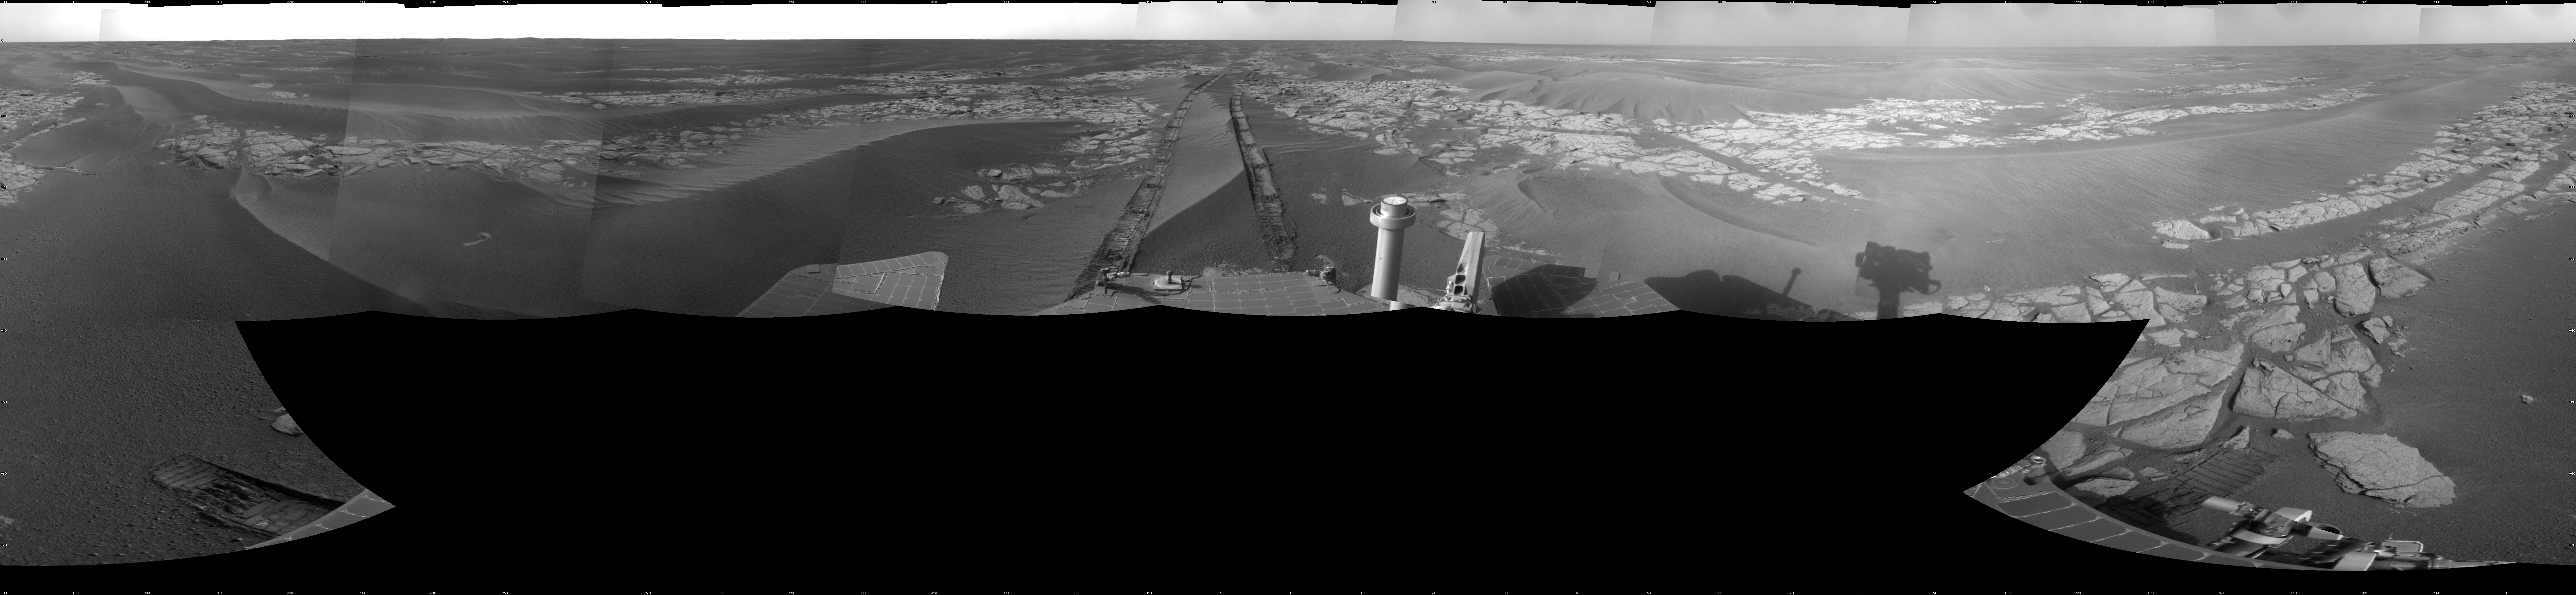

Opportunity’s View After Long Drive on Sol 1770

NASA’s Mars Exploration Rover Opportunity used its navigation camera to take the images combined into this full-circle view of the rover’s surroundings just after driving 104 meters (341 feet) on the 1,770th Martian day, or sol, of Opportunity’s surface mission (January 15, 2009).

Tracks from the drive extend northward across dark-toned sand ripples and light-toned patches of exposed bedrock in the Meridiani Planum region of Mars. For scale, the distance between the parallel wheel tracks is about 1 meter (about 40 inches).

Prior to the Sol 1770 drive, Opportunity had driven less than a meter since Sol 1713 (November 17, 2008), while it used the tools on its robotic arm first to examine a meteorite called “Santorini” during weeks of restricted communication while the sun was nearly in line between Mars and Earth, then to examine bedrock and soil targets near Santorini.

The rover’s position after the Sol 1770 drive was about 1.1 kilometer (two-thirds of a mile) south southwest of Victoria Crater. Cumulative odometry was 13.72 kilometers (8.53 miles) since landing in January 2004, including 1.94 kilometers (1.21 miles) since climbing out of Victoria Crater on the west side of the crater on Sol 1634 (August 28, 2008).

This view is presented as a cylindrical projection with geometric seam correction.

Credit: NASA/JPL-Caltech